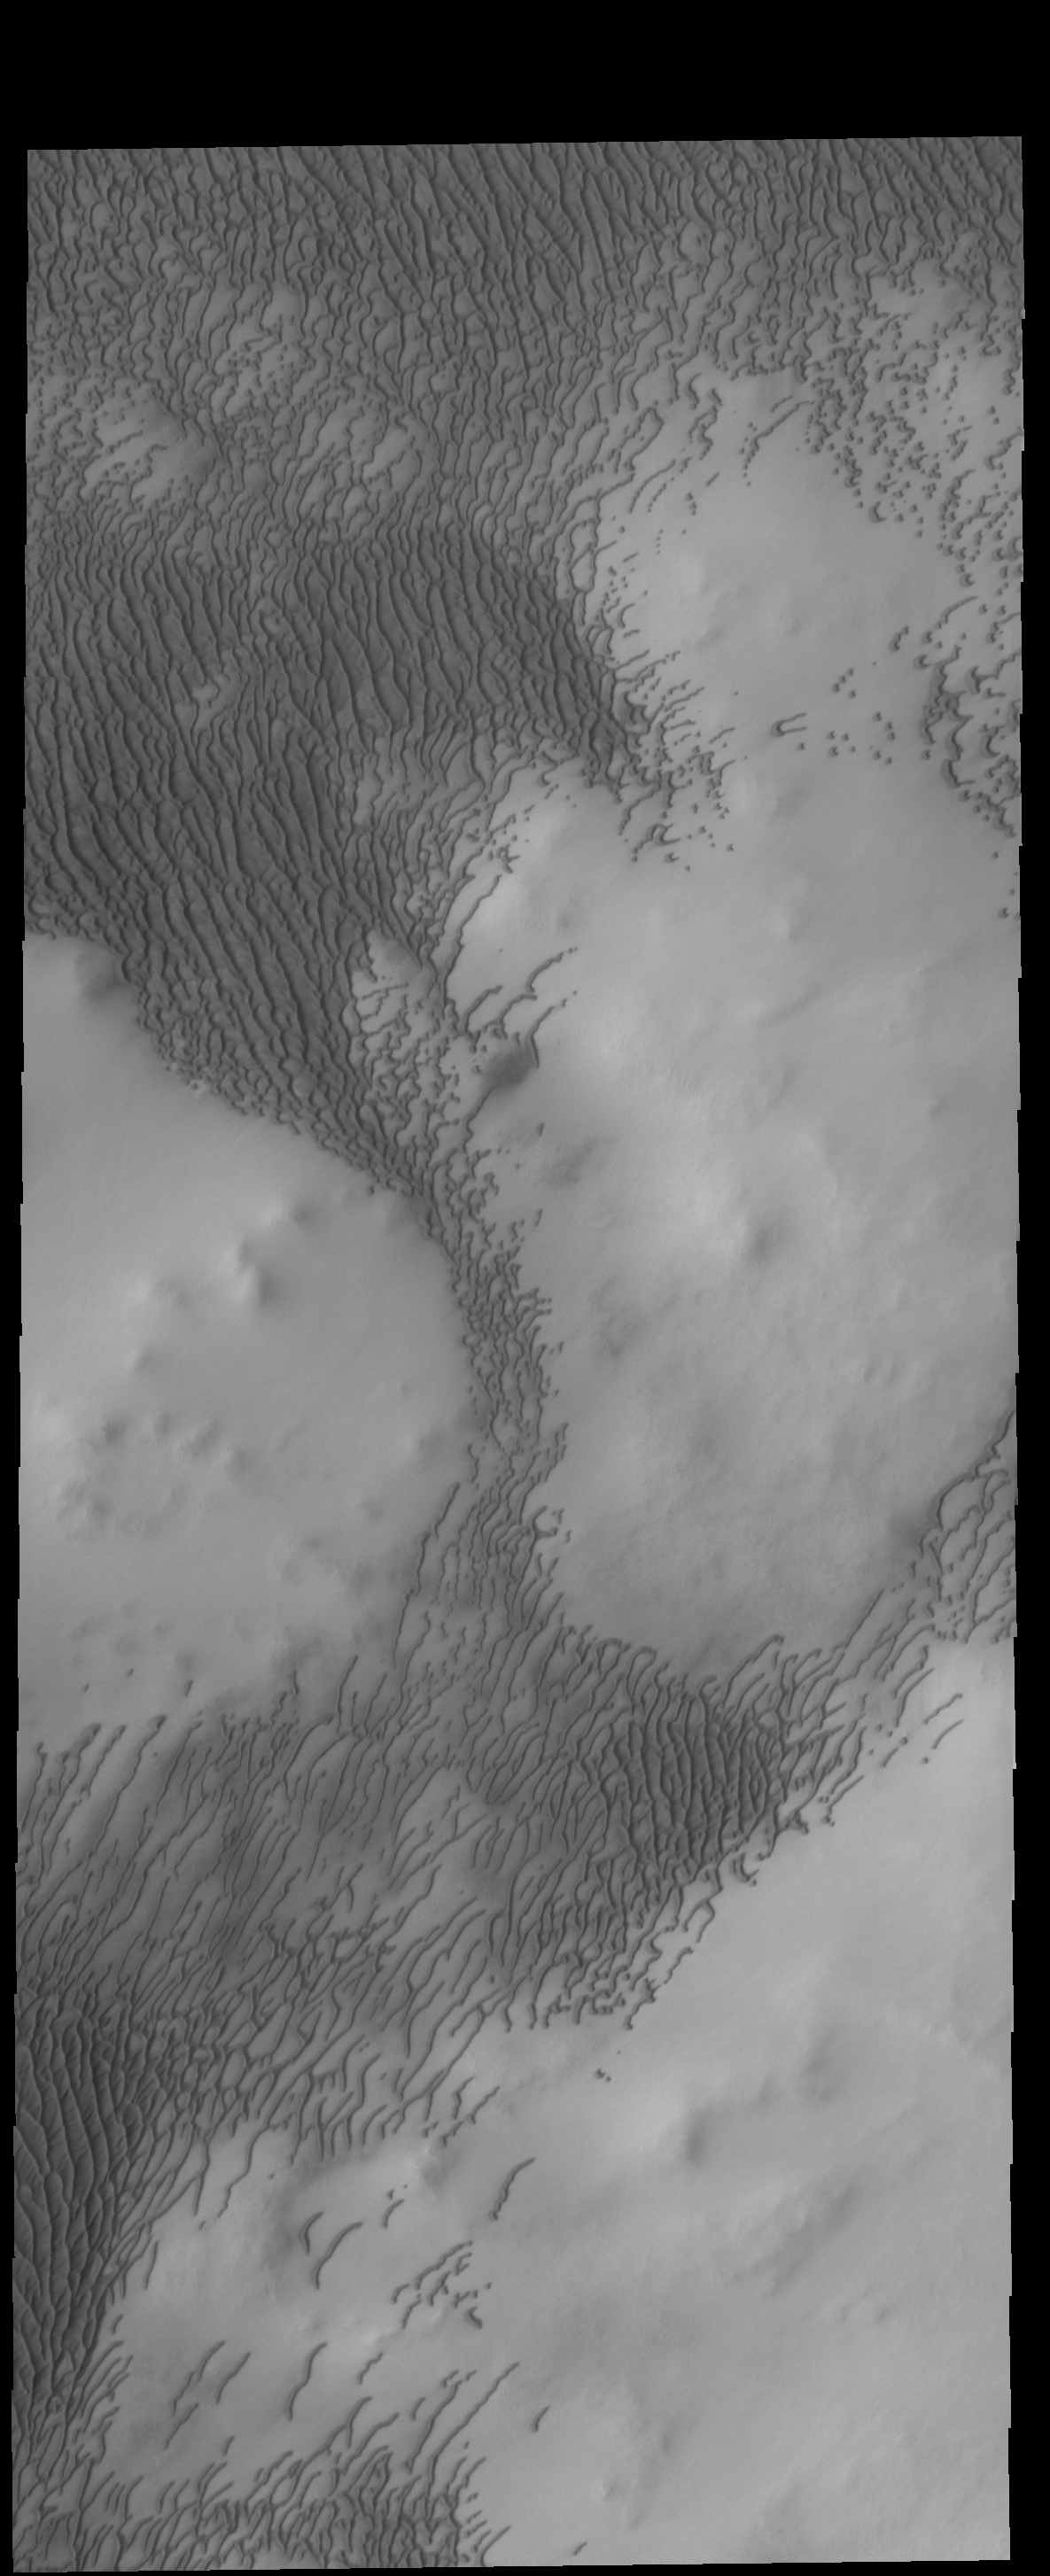

North Polar Dunes

Today’s image is part of Olympia Undae, but unlike yesterday’s image, there is more topography in this region. The dunes are forming in the lower elevations, but can migrate up the sides of the hills if the prevailing winds are strong enough.

Credit: NASA/JPL-Caltech/ASU